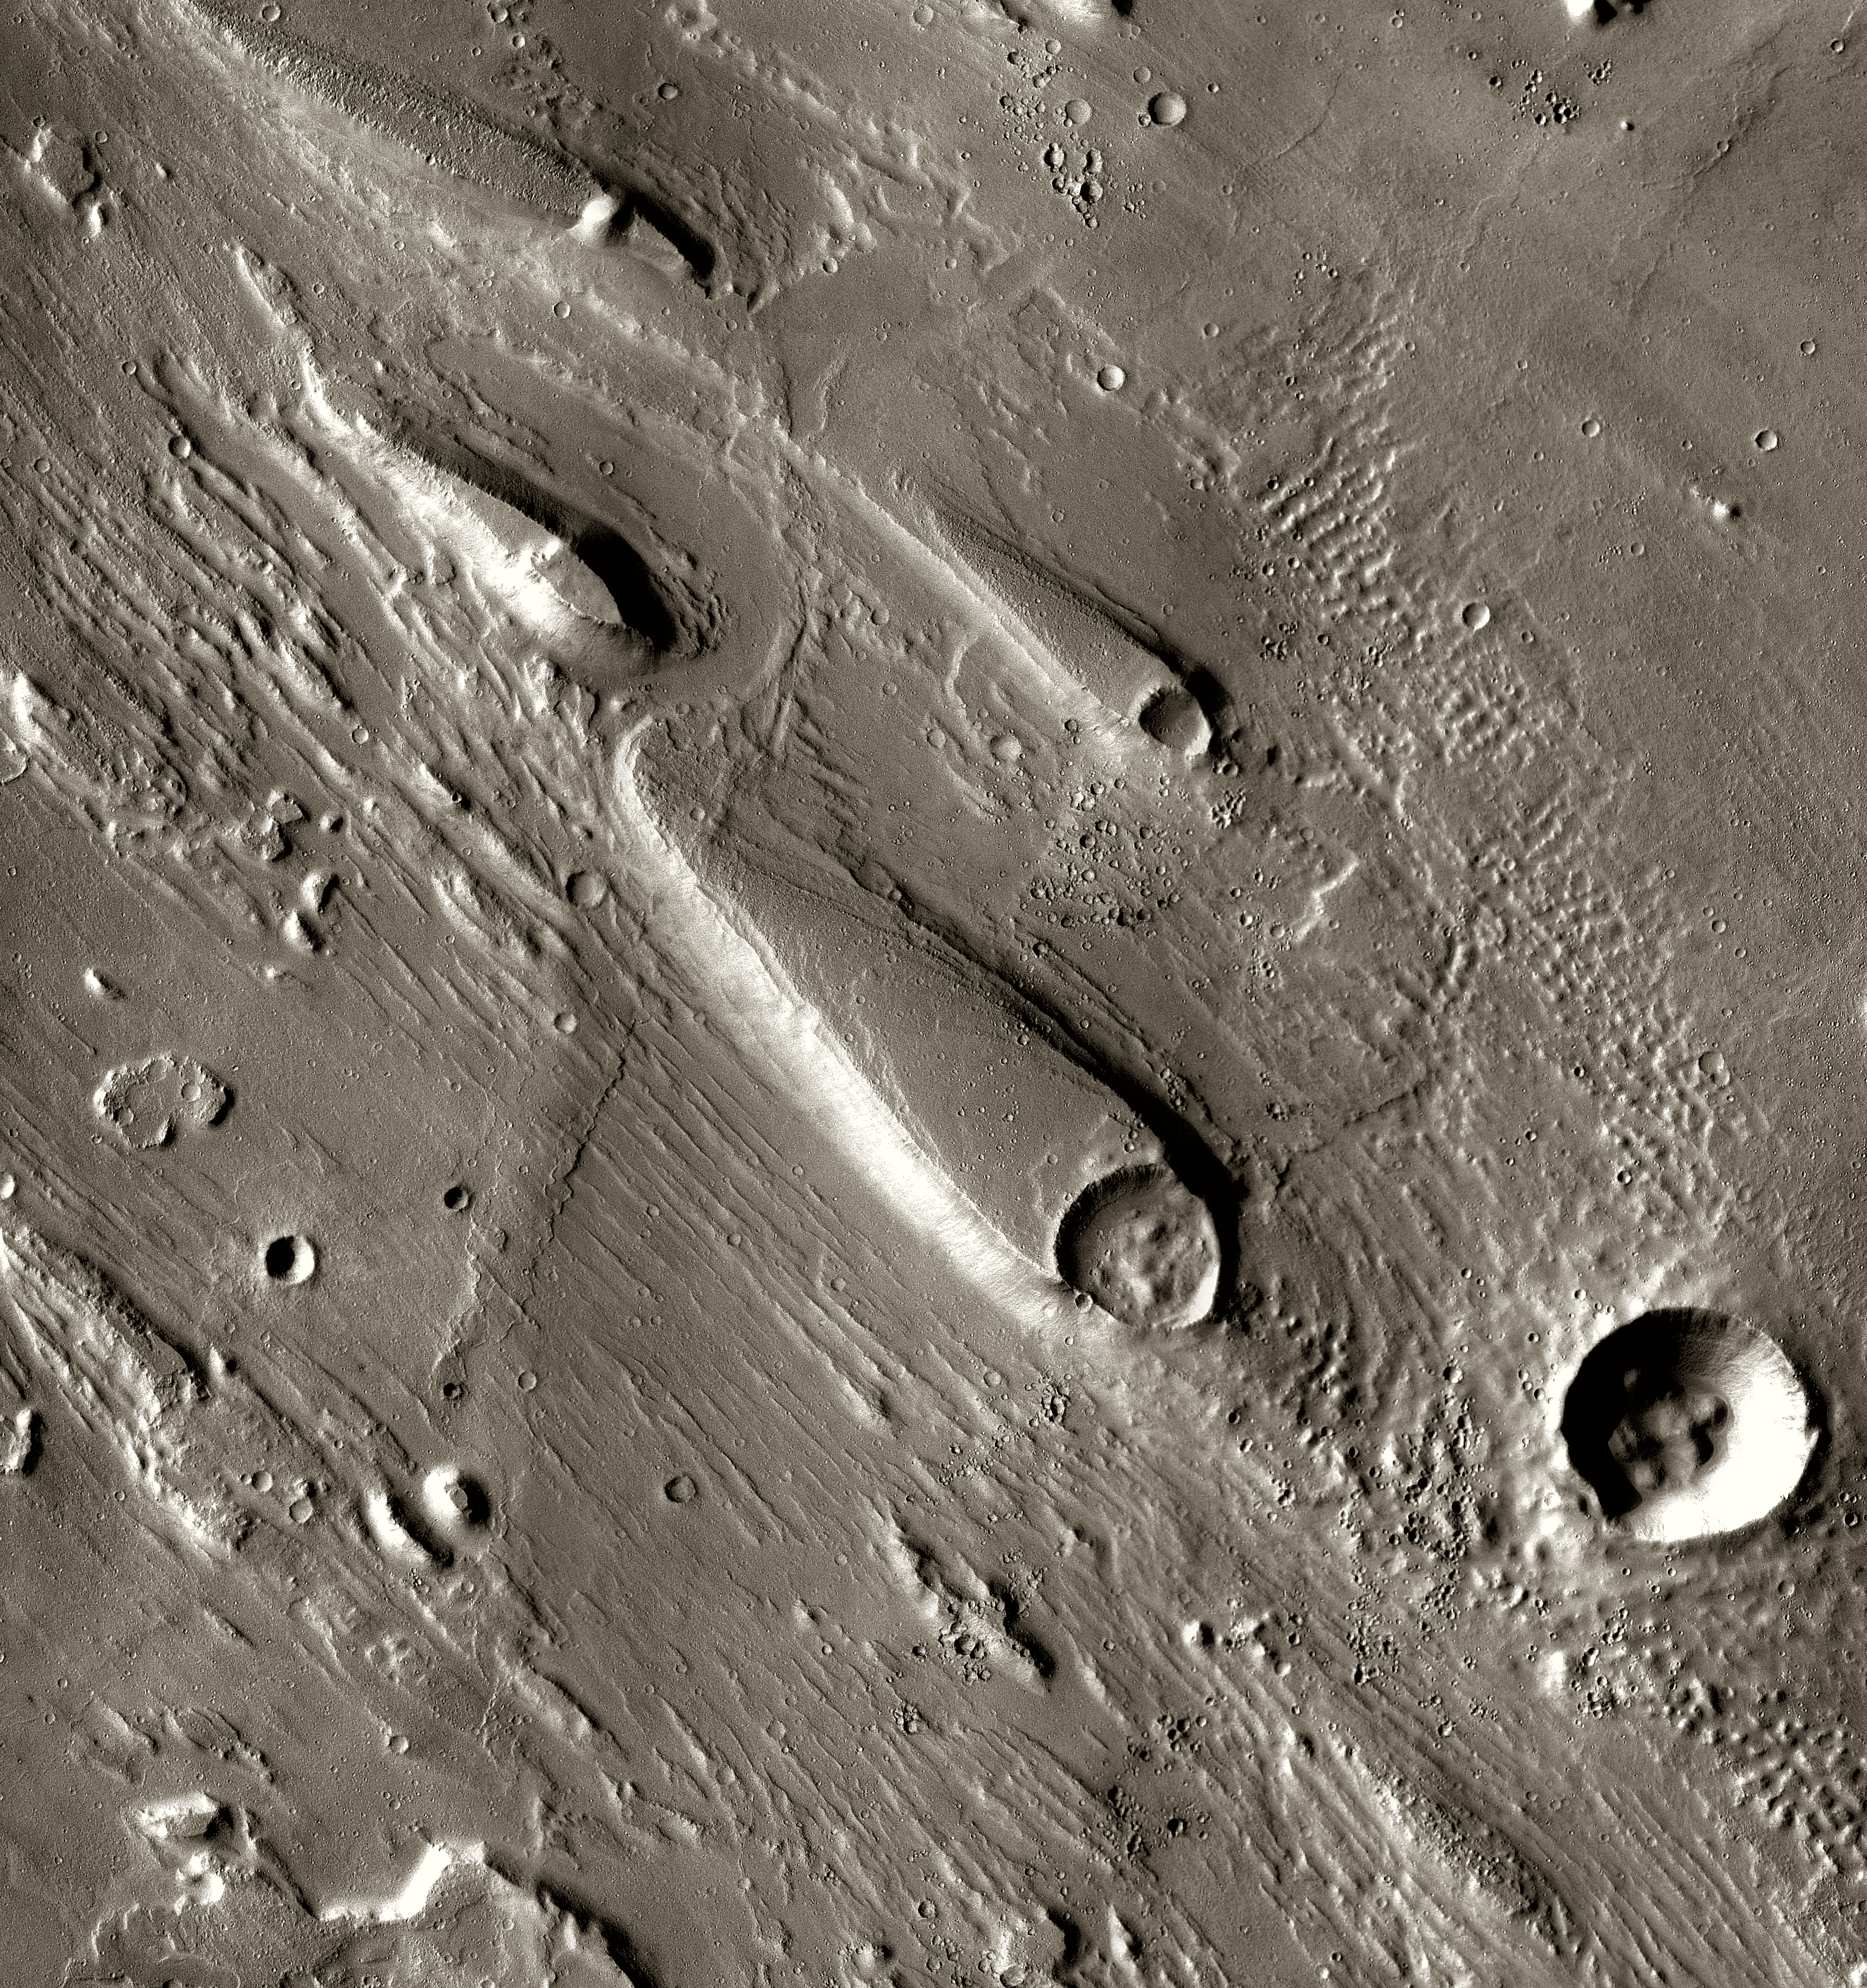

Mars Odyssey All Stars: Ares Vallis

In Ares Vallis, teardrop mesas extend like pennants behind impact craters, where the raised rocky rims diverted the floods and protected the ground from erosion. Scientists estimate the floods had peak volumes many times the flow of today’s Mississippi River.

This image was taken by the Thermal Emission Imaging System instrument on NASA’s Mars Odyssey orbiter and posted in a special December 2010 set marking the occasion of Odyssey becoming the longest-working Mars spacecraft in history. The pictured location on Mars is 15.9 degrees north latitude, 330 degrees east longitude.

NASA’s Jet Propulsion Laboratory manages the 2001 Mars Odyssey mission for NASA’s Science Mission Directorate, Washington, D.C. The Thermal Emission Imaging System (THEMIS) was developed by Arizona State University, Tempe, in collaboration with Raytheon Santa Barbara Remote Sensing. The THEMIS investigation is led by Dr. Philip Christensen at Arizona State University. Lockheed Martin Astronautics, Denver, is the prime contractor for the Odyssey project, and developed and built the orbiter. Mission operations are conducted jointly from Lockheed Martin and from JPL, a division of the California Institute of Technology in Pasadena.

Credit: NASA/JPL-Caltech/ASU